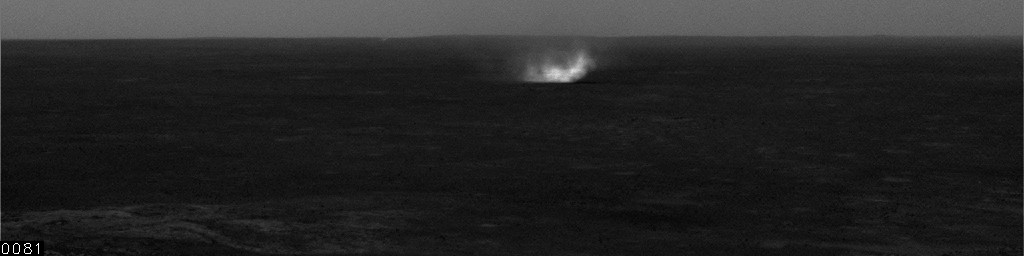

Gusev Dust Devil, sol 532

This movie clip shows a dust devil seen by NASA’s Mars Exploration Rover Spirit during the rover’s 532nd martian day, or sol (July 2, 2005). The dust-carrying whirlwind is moving across a plain inside Gusev Crater and viewed from Spirit’s vantage point on hills rising from the plain. The clip consists of frames taken by Spirit’s navigation camera, processed to enhance contrast for anything in the images that changes from frame to frame. The total elapsed time during the taking of these frames was 8 minutes, 48 seconds.

Spirit began seeing dust devil activity around the beginning of Mars’ spring season. Activity increased as spring continued, but fell off again for about two weeks during a dust storm. As the dust storm faded away, dust devil activity came back. In the mid-afternoons as the summer solstice approached, dust devils were a very common occurrence on the floor of Gusev crater. The early-spring dust devils tended to move southwest-to-northeast, across the dust devil streaks in Gusev seen from orbit. Increasingly as the season progresses, the dust devils are seen moving northwest-to-southeast, in the same direction as the streaks. Scientists are watching for the big dust devils that leave those streaks.

Credit: NASA/JPL/Texas A&M